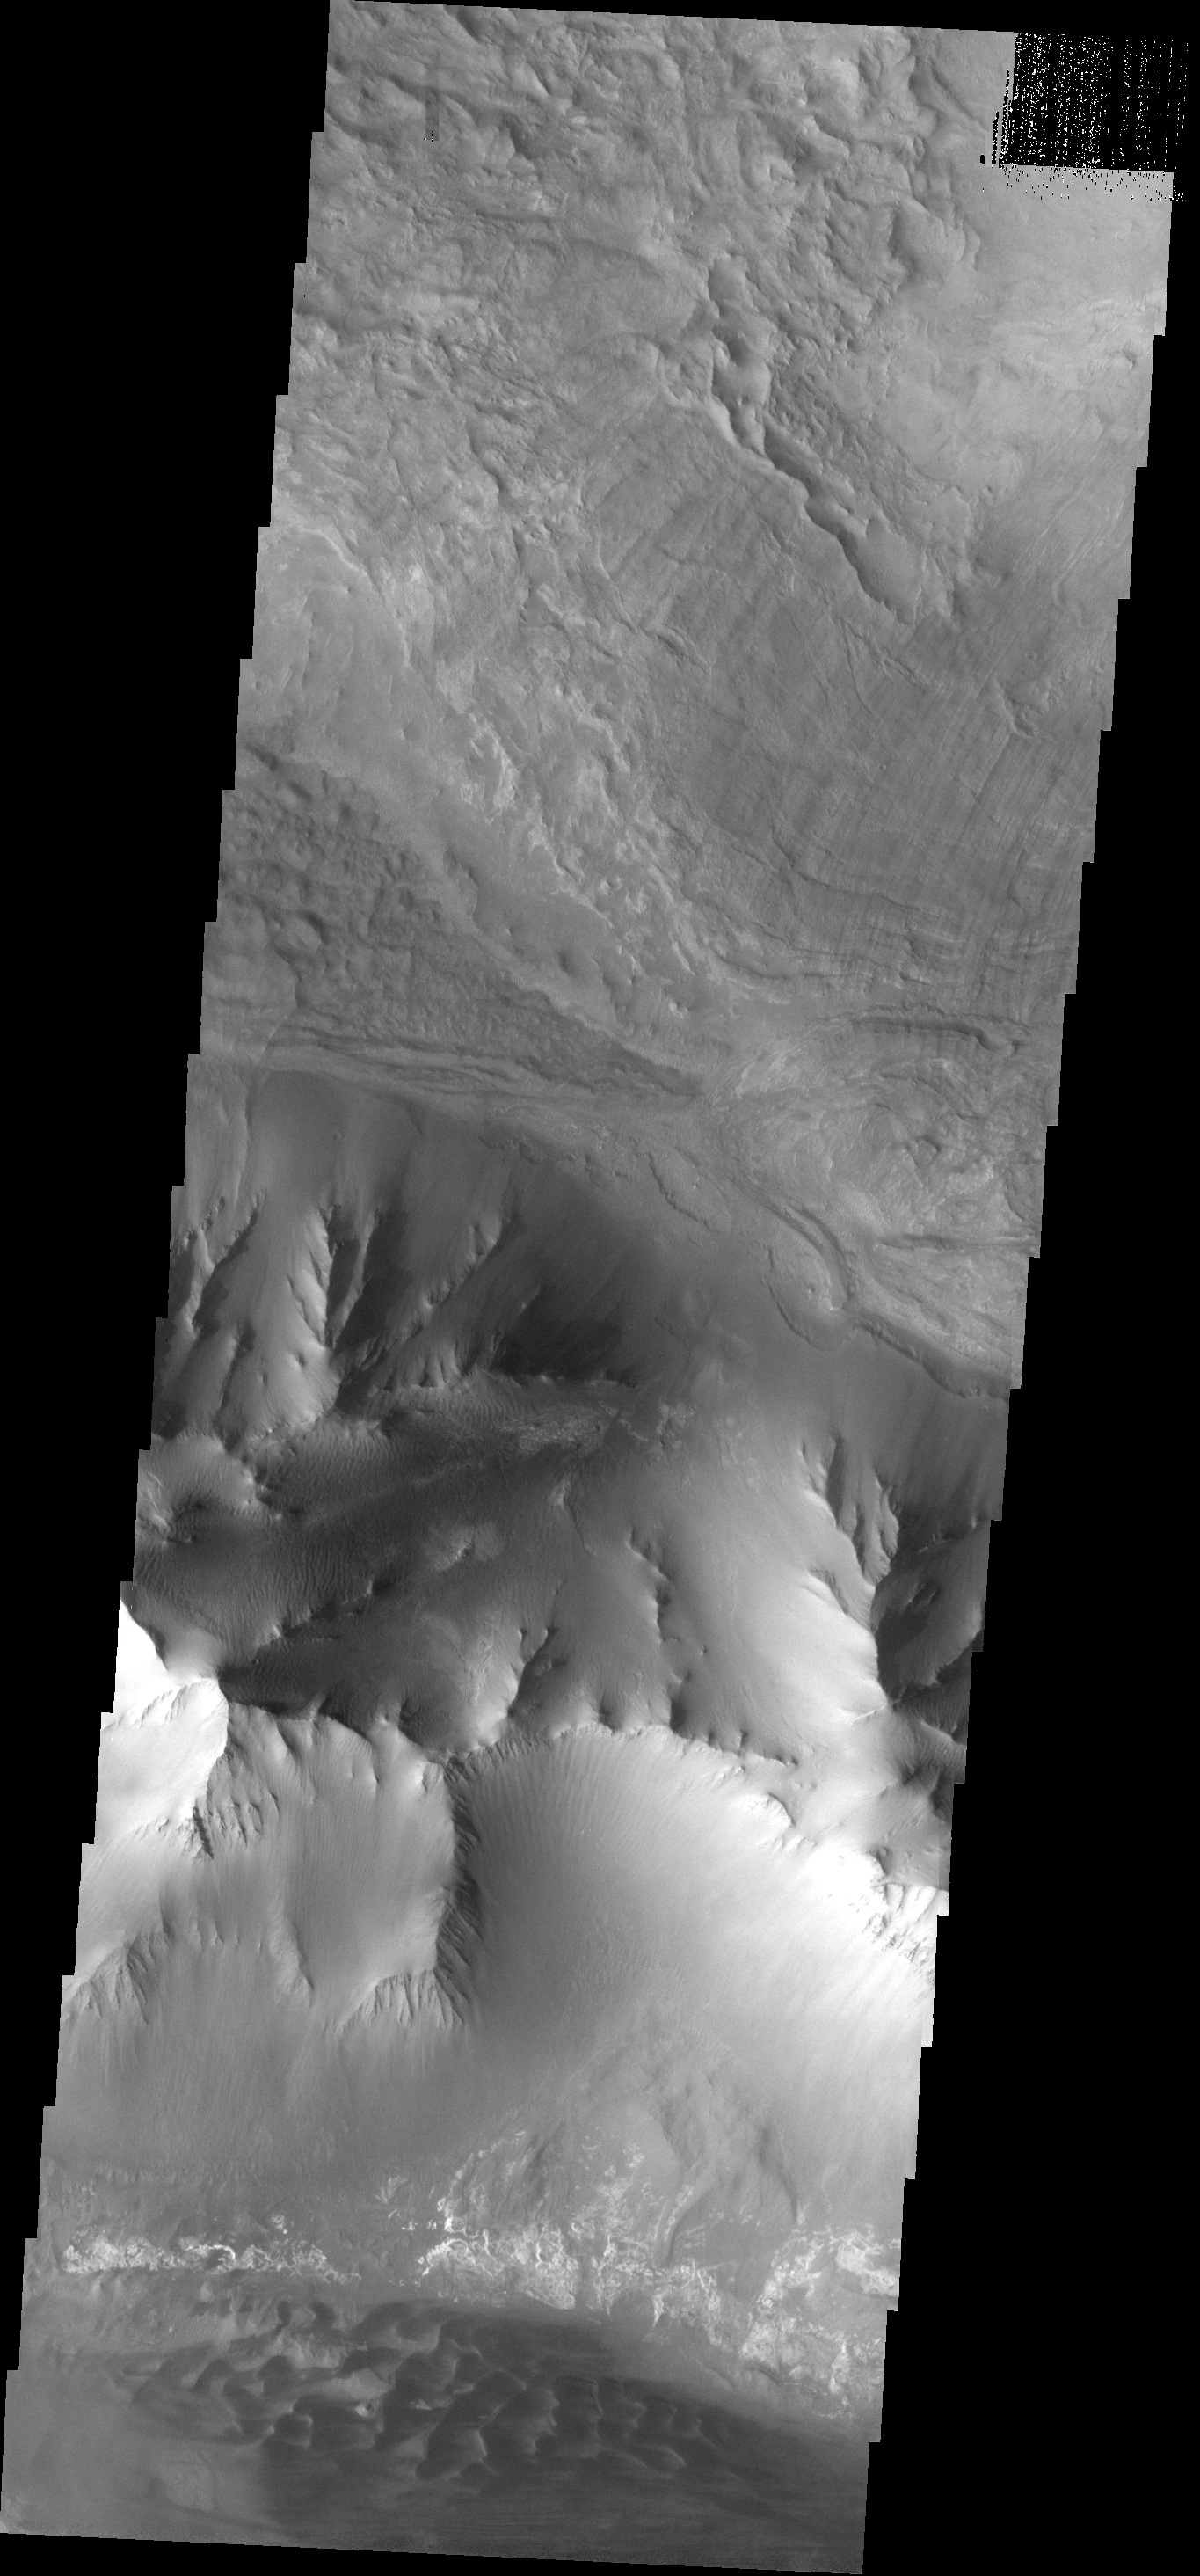

Canyon Variety

This image shows paret of the west end of Melas Chasma. Landslide deposits are visible at the top of the image, with dark dunes appearing at the bottom.

Image information: VIS instrument. Latitude -8.2N, Longitude 281.0E. 17 meter/pixel resolution.

Note: this THEMIS visual image has not been radiometrically nor geometrically calibrated for this preliminary release. An empirical correction has been performed to remove instrumental effects. A linear shift has been applied in the cross-track and down-track direction to approximate spacecraft and planetary motion. Fully calibrated and geometrically projected images will be released through the Planetary Data System in accordance with Project policies at a later time.

NASA’s Jet Propulsion Laboratory manages the 2001 Mars Odyssey mission for NASA’s Office of Space Science, Washington, D.C. The Thermal Emission Imaging System (THEMIS) was developed by Arizona State University, Tempe, in collaboration with Raytheon Santa Barbara Remote Sensing. The THEMIS investigation is led by Dr. Philip Christensen at Arizona State University. Lockheed Martin Astronautics, Denver, is the prime contractor for the Odyssey project, and developed and built the orbiter. Mission operations are conducted jointly from Lockheed Martin and from JPL, a division of the California Institute of Technology in Pasadena.

Credit: NASA/JPL/ASU